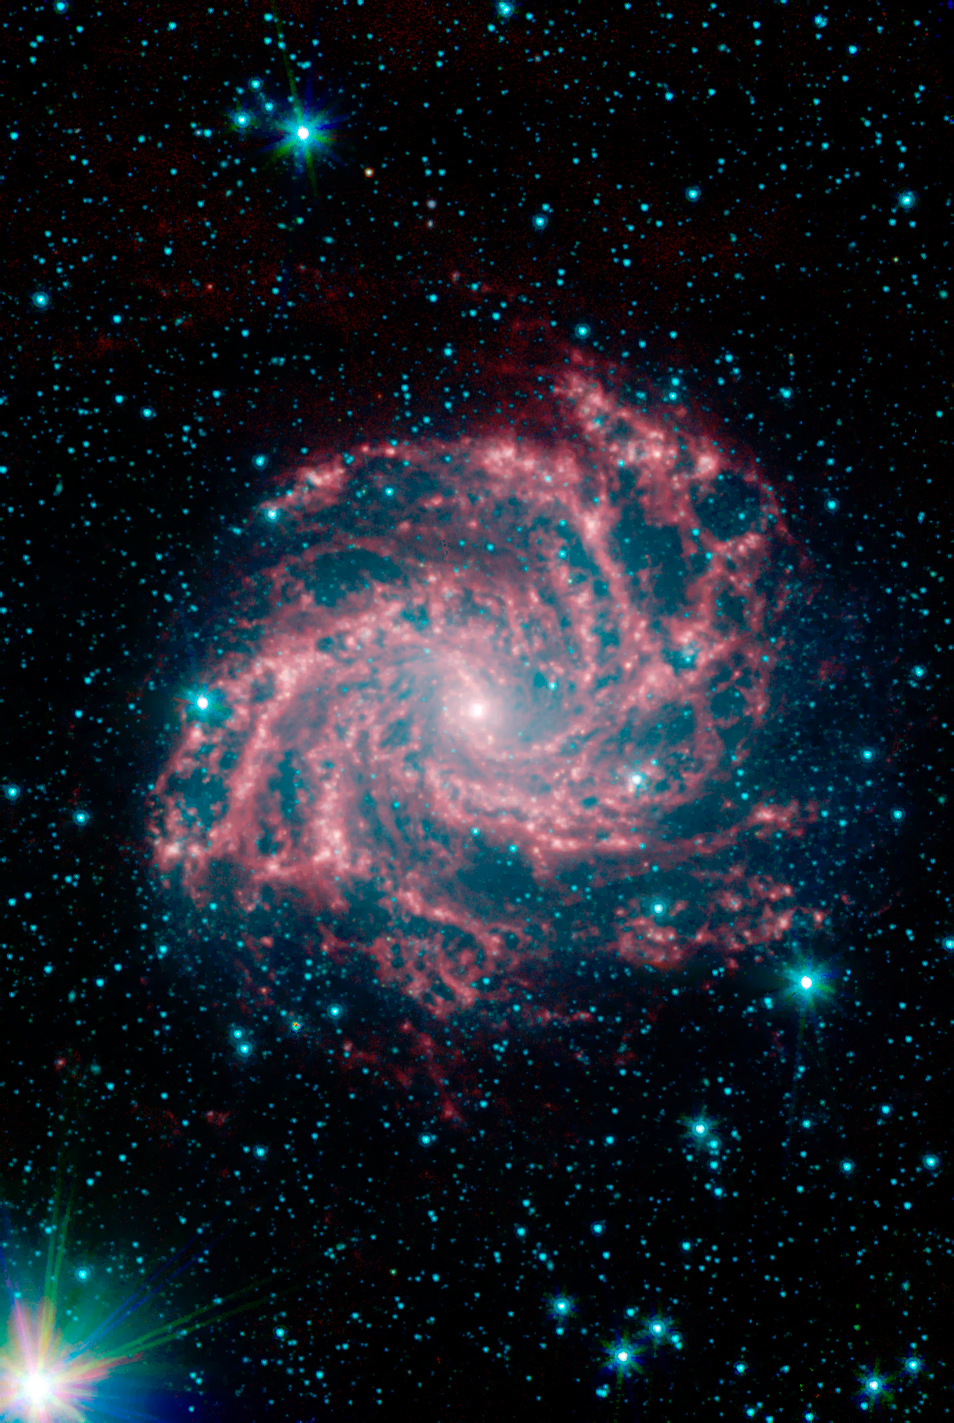

The Fireworks Galaxy (NGC 6946)

NGC 6946, or "The Fireworks Galaxy", is one of about a dozen nearby neighbors to the Milky Way. It is located approximately 10 million light-years away in the Cepheus constellation. This image was captured as part of the Spitzer Infrared Nearby Galaxy Survey (SINGS) Legacy Project using the telescope's Infrared Array Camera (IRAC).

The "glowing" red emission reveals regions in the galaxy that are actively forming new stars. The blue dots sprinkled along this image are Milky Way stars along this line of sight.

The SINGS image is a four channel false color composite, where blue indicates emission at 3.6 microns, green corresponds to 4.5 microns, and red to 5.8 and 8.0 microns. The contribution from starlight (measured at 3.6 microns) in this picture has been subtracted from the 5.8 and 8 micron images to enhance the visibility of the dust features.

Credit: NASA/JPL-Caltech/R. Kennicutt (U. of Ariz./Inst. of Astr., U. of Cambridge) and the SINGS Team